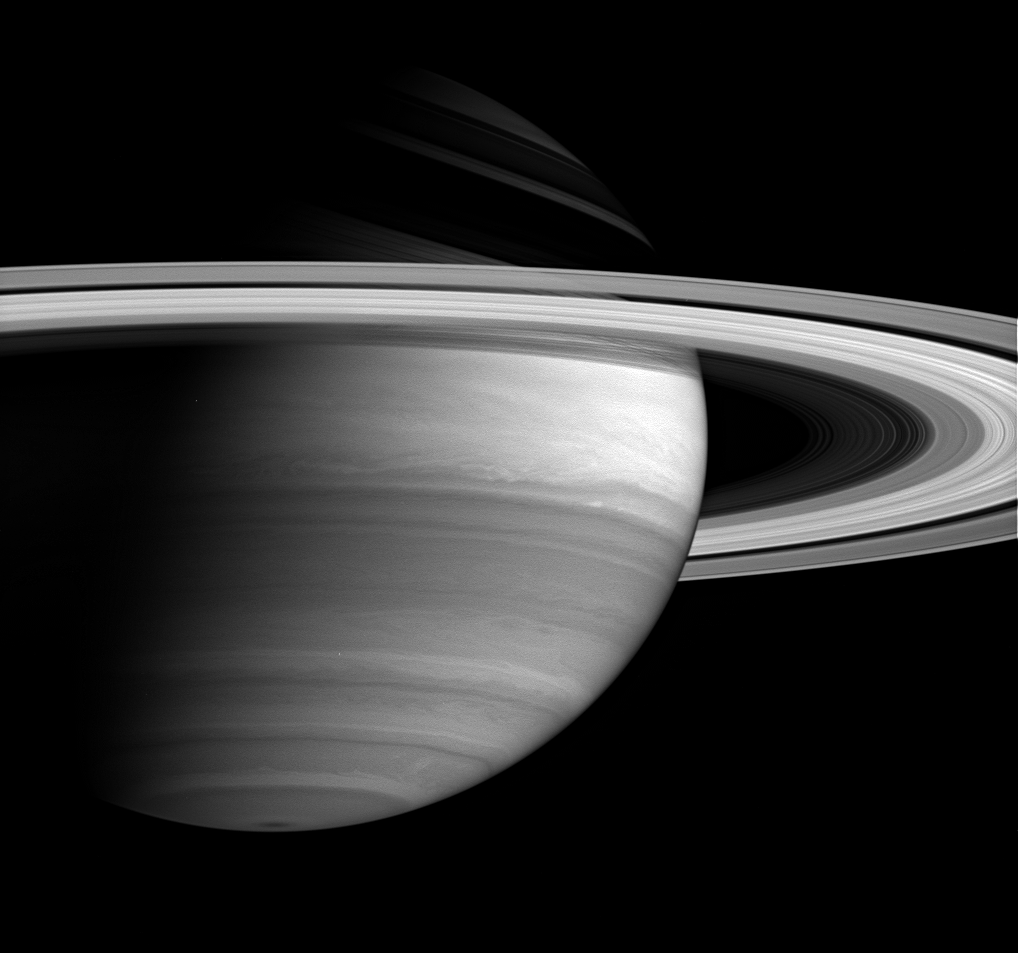

Bright Bands

Cassini’s keen vision, with its variety of spectral filters, allows for revealing views of the eastward- and westward-flowing cloud bands that encircle the ringed giant, Saturn. This image was acquired using a spectral filter sensitive to infrared wavelengths where methane in the atmosphere is moderately absorbing. Saturn’s bright equatorial band is the most prominent feature on the planet in this view.

The image was taken with the Cassini spacecraft wide-angle camera on June 15, 2005, at a distance of approximately 2.3 million kilometers (1.4 million miles) from Saturn and at a Sun-Saturn-spacecraft, or phase, angle of 74 degrees. The image scale is 136 kilometers (84 miles) per pixel.

The Cassini-Huygens mission is a cooperative project of NASA, the European Space Agency and the Italian Space Agency. The Jet Propulsion Laboratory, a division of the California Institute of Technology in Pasadena, manages the mission for NASA’s Science Mission Directorate, Washington, D.C. The Cassini orbiter and its two onboard cameras were designed, developed and assembled at JPL. The imaging team is based at the Space Science Institute, Boulder, Colo.

Credit: NASA/JPL/Space Science Institute